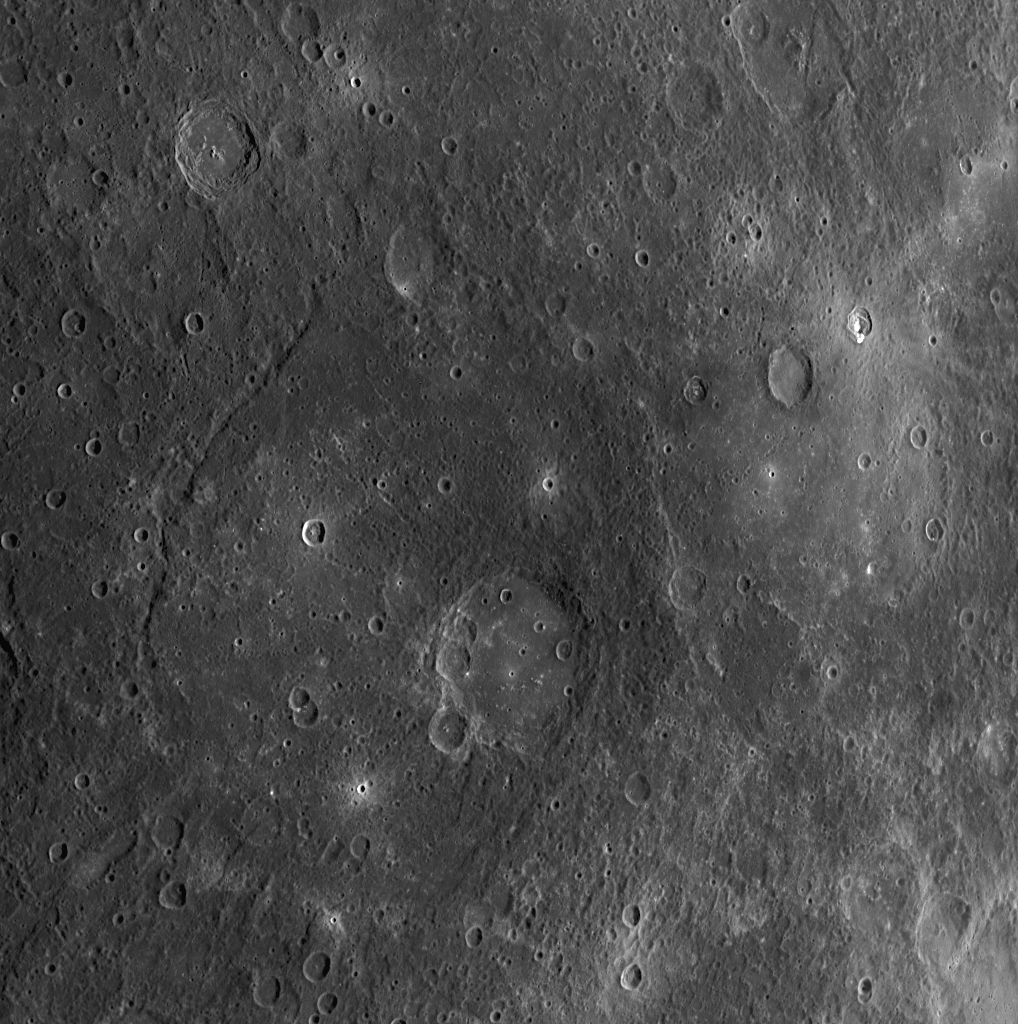

Five of Five: The Last Scene in a High-resolution Color Mosaic

During MESSENGER’s second Mercury flyby, the first images that were taken following closest approach were acquired using the WAC’s 11 narrow-band color filters. Five different scenes were acquired in 11 filters each, resulting in 55 images total that comprise a 5 column x 1 row mosaic. The individual WAC image shown here is the fifth scene of that 5×1 mosaic. The large, smooth-floored crater near the center of the image is Titian, named in honor of Tiziano Vecellio, the Italian Renaissance painter. Scenes one, two, three, and four of this mosaic can be viewed in previously released images. Though the entire 5×1 mosaic only took about six minutes to be obtained, the resolution of the images changed by a factor of two between scene one and scene five shown here, as the MESSENGER spacecraft sped away from Mercury. An enhanced color movie using images from this mosaic has also been released (see PIA11416).

Date Acquired: October 6, 2008
Image Mission Elapsed Time (MET): 131770676
Instrument: Wide Angle Camera (WAC) of the Mercury Dual Imaging System (MDIS)
WAC Filter: 7 (750 nanometers)
Resolution: 580 meters/pixel (0.36 miles/pixel)
Scale: Titian crater is 121 kilometers (75 miles) in diameter
Spacecraft Altitude: 3,200 kilometers (2,000 miles)

These images are from MESSENGER, a NASA Discovery mission to conduct the first orbital study of the innermost planet, Mercury. For information regarding the use of images, see the MESSENGER image use policy.

Credit: NASA/Johns Hopkins University Applied Physics Laboratory/Carnegie Institution of Washington